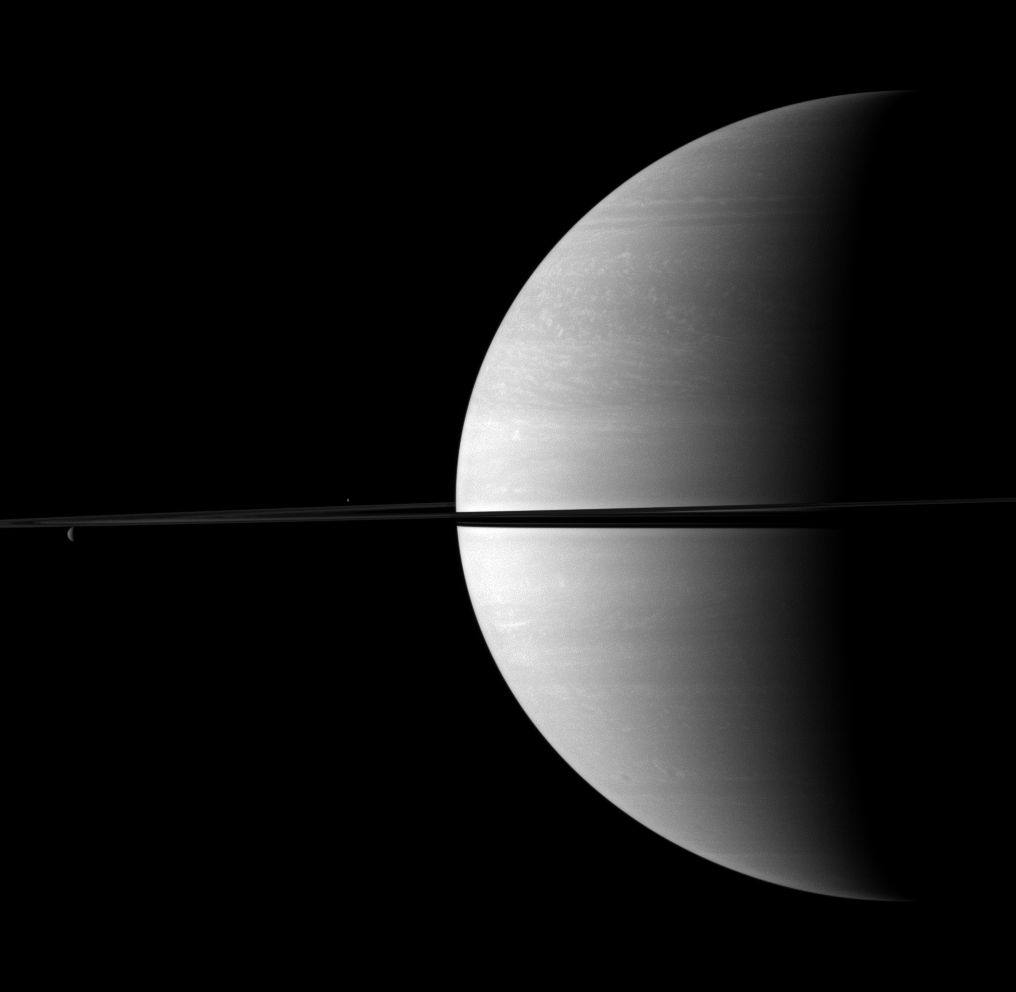

Balancing It Out

Two small but stately moons appear above and below the rings on the left of this image, serving to visually offset the dominance of Saturn on the picture’s right.

Rhea (1,528 kilometers, or 949 miles across) is on the far left, below the rings in the image. Enceladus (504 kilometers, or 313 miles across) appears as a small bright dot near the middle left.

This view looks toward the northern, sunlit side of the rings from just above the ringplane.

The image was taken with the Cassini spacecraft wide-angle camera on Nov. 26, 2009 using a spectral filter sensitive to wavelengths of near-infrared light centered at 752 nanometers. The view was acquired at a distance of approximately 2.3 million kilometers (1.4 million miles) from Saturn and at a Sun-Saturn-spacecraft, or phase, angle of 98 degrees. Image scale is 131 kilometers (81 miles) per pixel.

The Cassini-Huygens mission is a cooperative project of NASA, the European Space Agency and the Italian Space Agency. The Jet Propulsion Laboratory, a division of the California Institute of Technology in Pasadena, manages the mission for NASA’s Science Mission Directorate, Washington, D.C. The Cassini orbiter and its two onboard cameras were designed, developed and assembled at JPL. The imaging operations center is based at the Space Science Institute in Boulder, Colo.

Credit: NASA/JPL/Space Science Institute